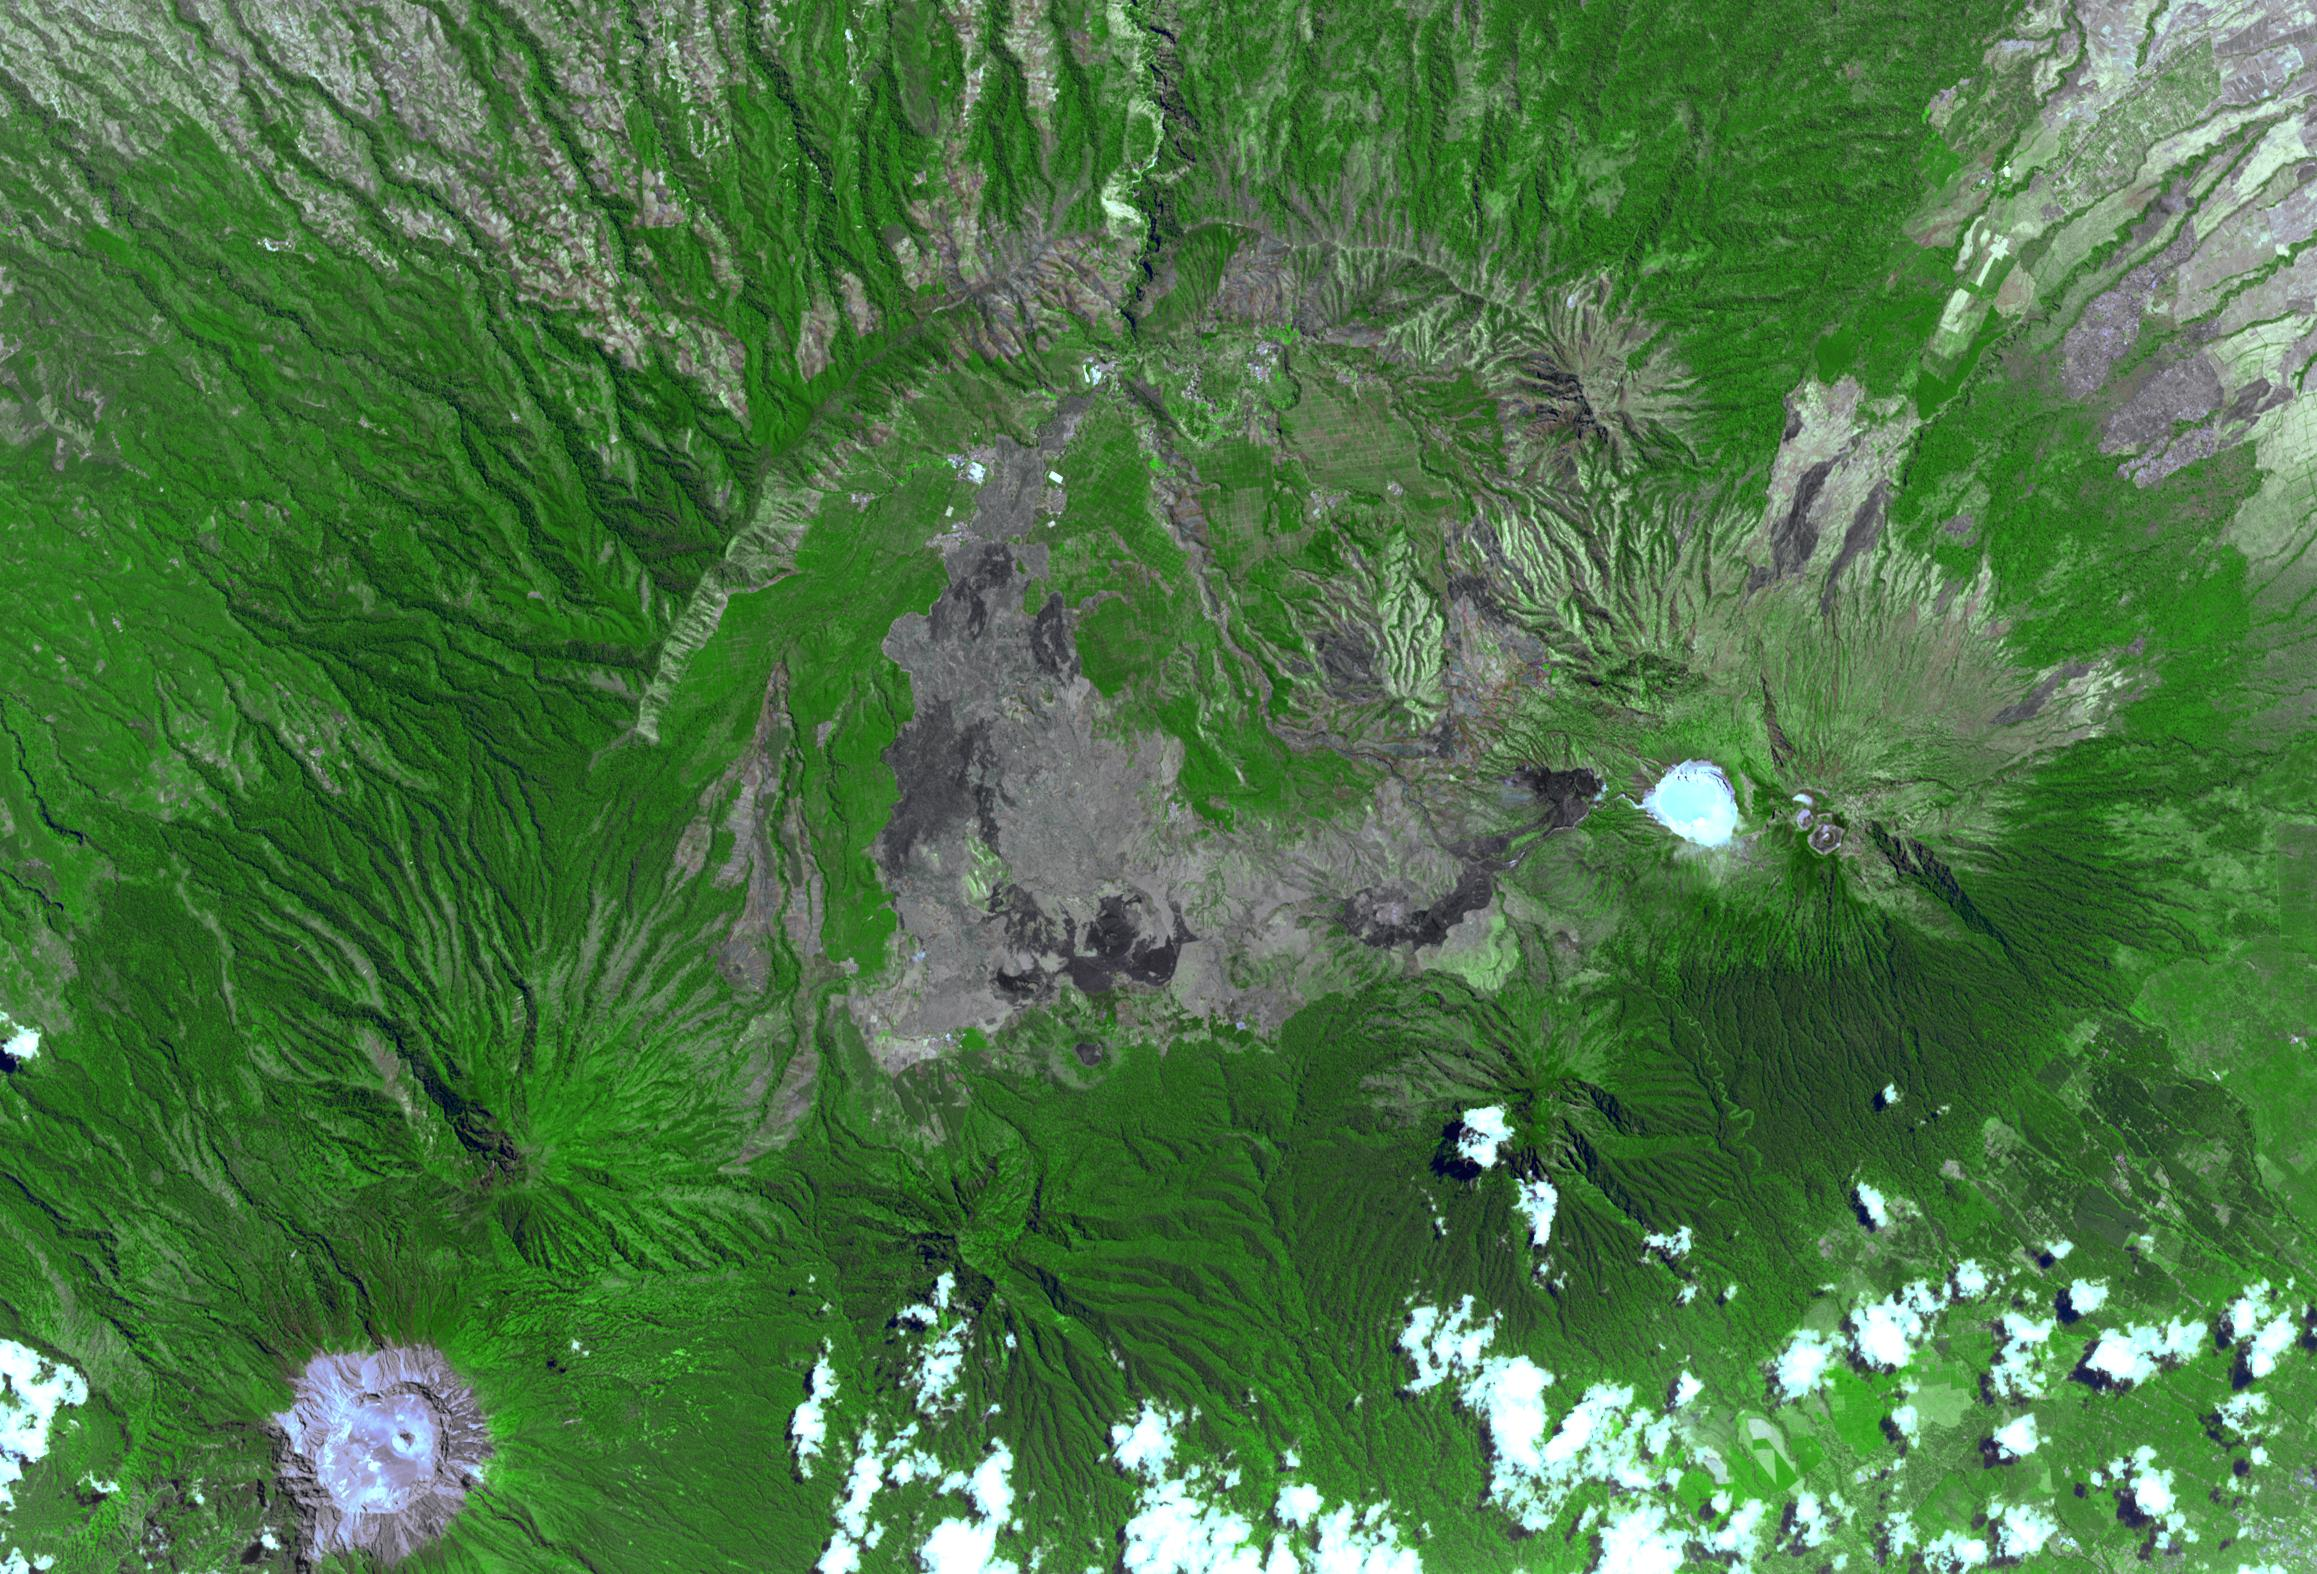

Ijen Volcano, Indonesia

West of Gunung Merapi, East Java, Indonesia, is the Ijen volcano, which has a one-kilometer-wide turquoise-colored acidic crater lake. The lake is the site of a labor-intensive sulfur mining operation, in which sulfur-laden baskets are carried by hand from the crater floor. The lake is recognized as the largest highly acidic crater lake in the world, with a pH of 0.5. The image was acquired 17 September 2008, covers an area of 24 by 39 kilometers, and is located at 8 degrees south, 114.2 degrees east.

With its 14 spectral bands from the visible to the thermal infrared wavelength region and its high spatial resolution of 15 to 90 meters (about 50 to 300 feet), ASTER images Earth to map and monitor the changing surface of our planet. ASTER is one of five Earth-observing instruments launched Dec. 18, 1999, on Terra. The instrument was built by Japan’s Ministry of Economy, Trade and Industry. A joint U.S./Japan science team is responsible for validation and calibration of the instrument and data products.

The broad spectral coverage and high spectral resolution of ASTER provides scientists in numerous disciplines with critical information for surface mapping and monitoring of dynamic conditions and temporal change. Example applications are: monitoring glacial advances and retreats; monitoring potentially active volcanoes; identifying crop stress; determining cloud morphology and physical properties; wetlands evaluation; thermal pollution monitoring; coral reef degradation; surface temperature mapping of soils and geology; and measuring surface heat balance.

The U.S. science team is located at NASA’s Jet Propulsion Laboratory, Pasadena, Calif. The Terra mission is part of NASA’s Science Mission Directorate, Washington, D.C.

Credit: NASA/METI/AIST/Japan Space Systems, and U.S./Japan ASTER Science Team